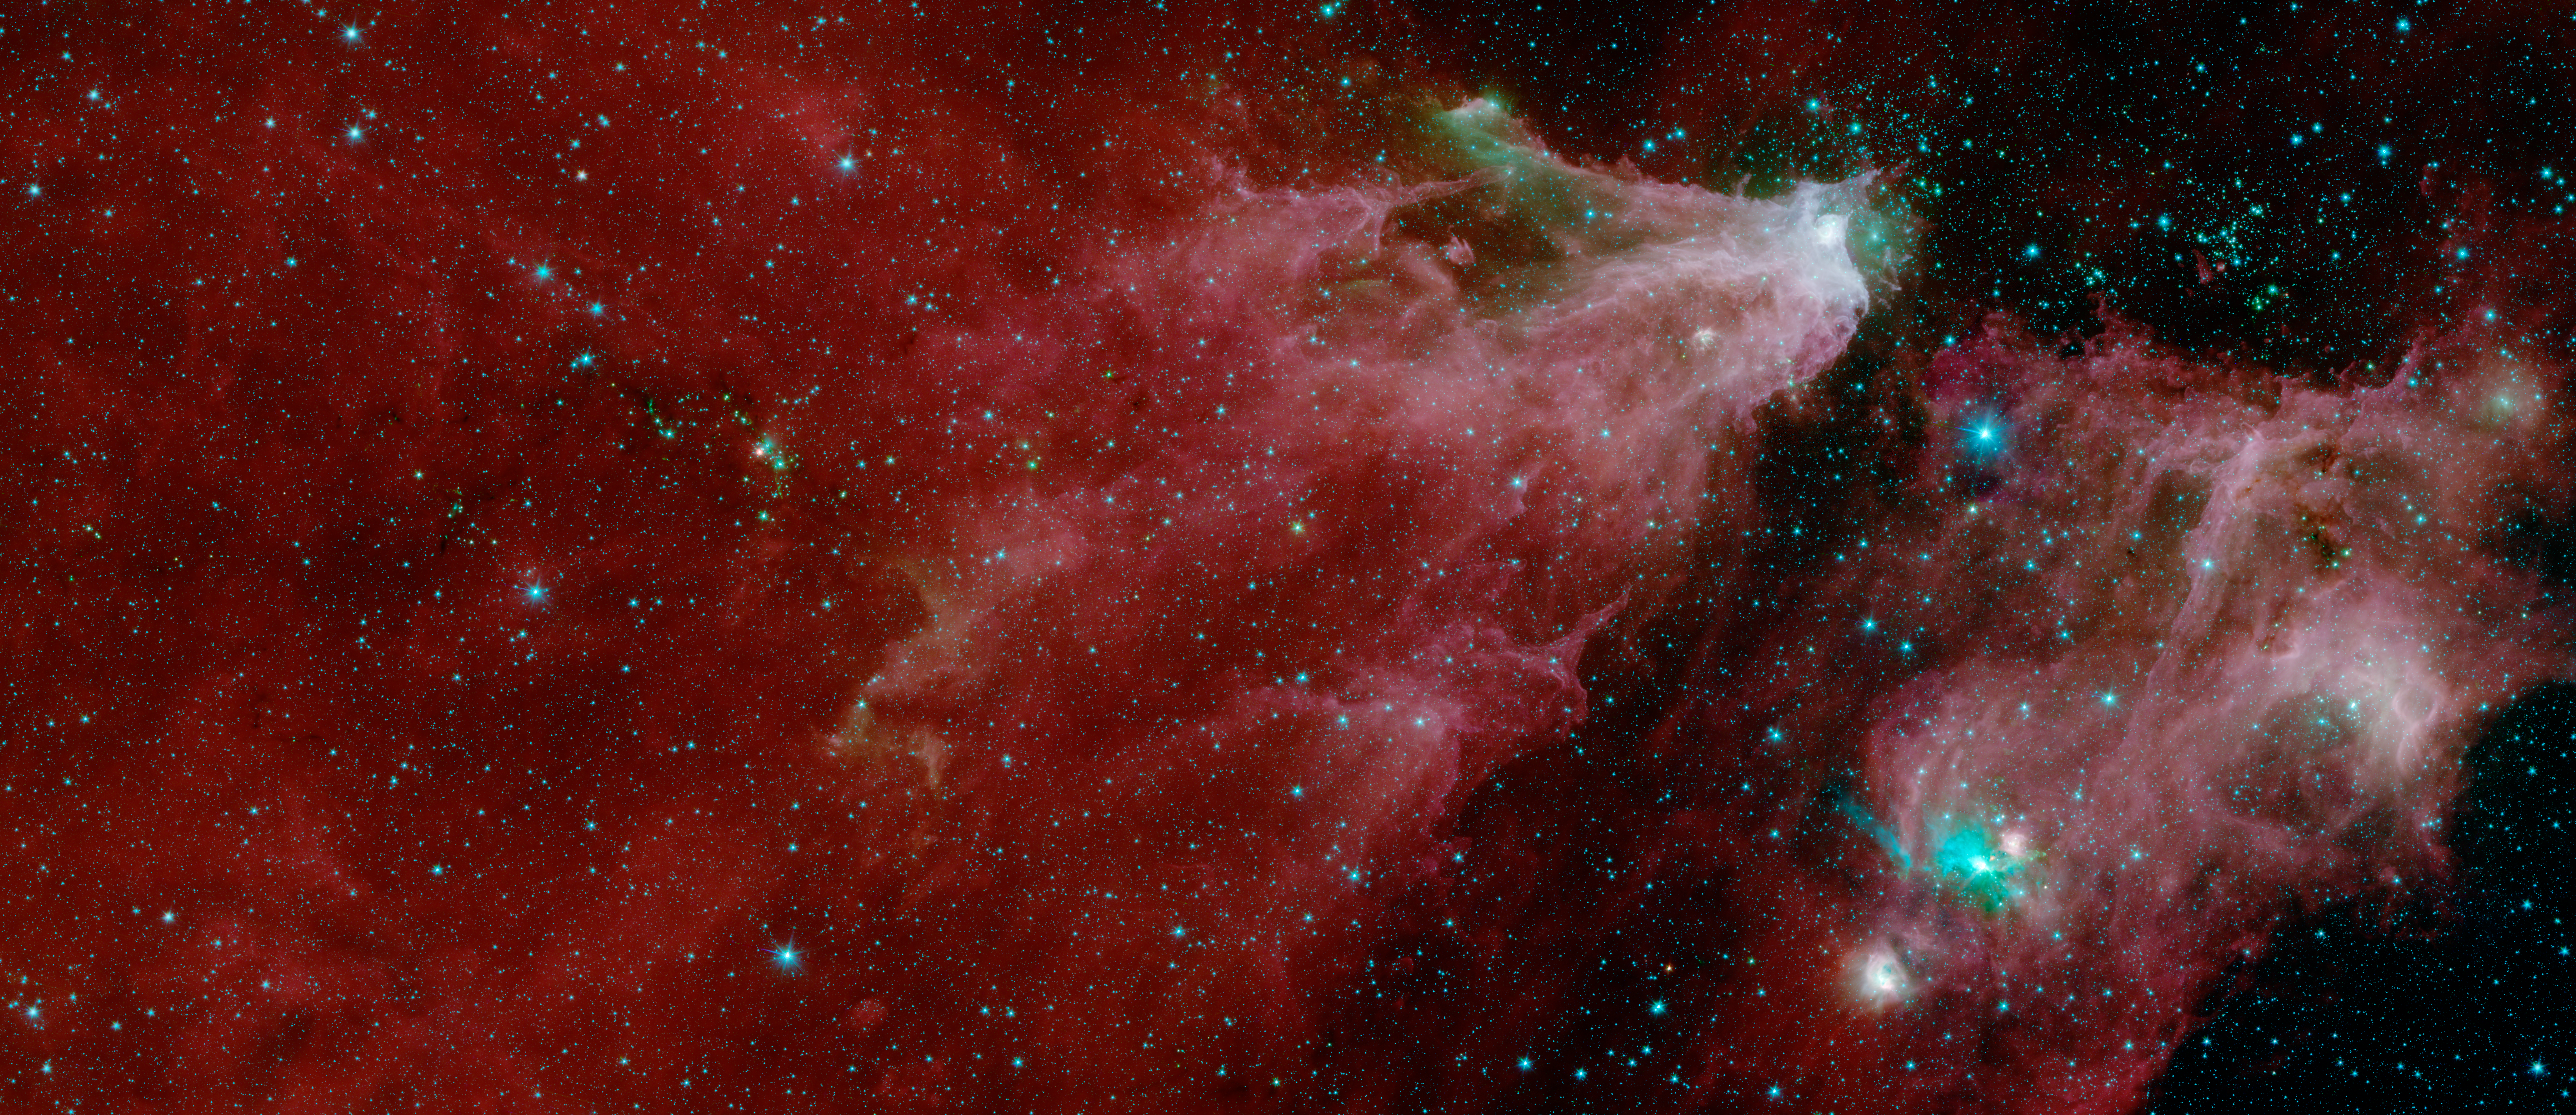

Cepheus C and Cepheus B (IRAC)

This image shows data from NASA's Spitzer Space Telescope, from the IRAC instrument, with colors corresponding to wavelengths of 3.6, 4.5, 5.8 and 8.0 m (shown as blue, green, orange and red).

The grand red delta filling most of the image is a far-away nebula, or a cloud of gas and dust. A second nebula is located in the lower right portion of the image.

Within the first nebula, on the left side of this image, a dark filament runs horizontally through the green cloud. A smattering of baby stars (the red and yellow dots) appear inside it. Known as Cepheus C, the area is a particularly dense concentration of gas and dust where infant stars form. This region is called Cepheus C because it lies in the constellation Cepheus, which can be found near the constellation Cassiopeia. Cepheus-C is about 6 light years long, and lies about 40 light-years from the bright spot at the tip of the nebula.

Two features identified in the annotated image are visible only in the multi-instrument version of the image. The first is V374 Ceph in the larger nebula. The second is the "runaway star" in the smaller nebula.

A second star cluster is located just above the second large nebula on the right side of the image. Known as Cepheus B, the cluster sits within a few thousand light-years of our Sun. A study of this region using Spitzer found that the dramatic collection is about 4 million to 5 million years old ?? slightly older than those in Cepheus C.

Also found in the second nebula is a small cluster of newborn stars that illuminates the dense cloud of gas and dust where they formed. It appears as a bright teal splash.

In 2017 and 2016, high school students and teachers contributed to our understanding of the Cepheus C star-forming region. As part of NITARP (NASA/IPAC Teacher Archive Research Program), the students and teachers combed through Spitzer data to identify the presence of young stellar objects. Over two years, the students and teachers identified more than 100 such objects that hadn't been identified in previous studies. Astronomer Luisa Rebull of IPAC at Caltech guided the students and teachers. Educators interested in participating in NITARP should visit the program website.

The Jet Propulsion Laboratory in Pasadena, California, manages the Spitzer Space Telescope mission for NASA's Science Mission Directorate in Washington. Science operations are conducted at the Spitzer Science Center at Caltech in Pasadena. Space operations are based at Lockheed Martin Space Systems in Littleton, Colorado. Data are archived at the Infrared Science Archive housed at IPAC at Caltech. Caltech manages JPL for NASA.

Credit: NASA/JPL-Caltech